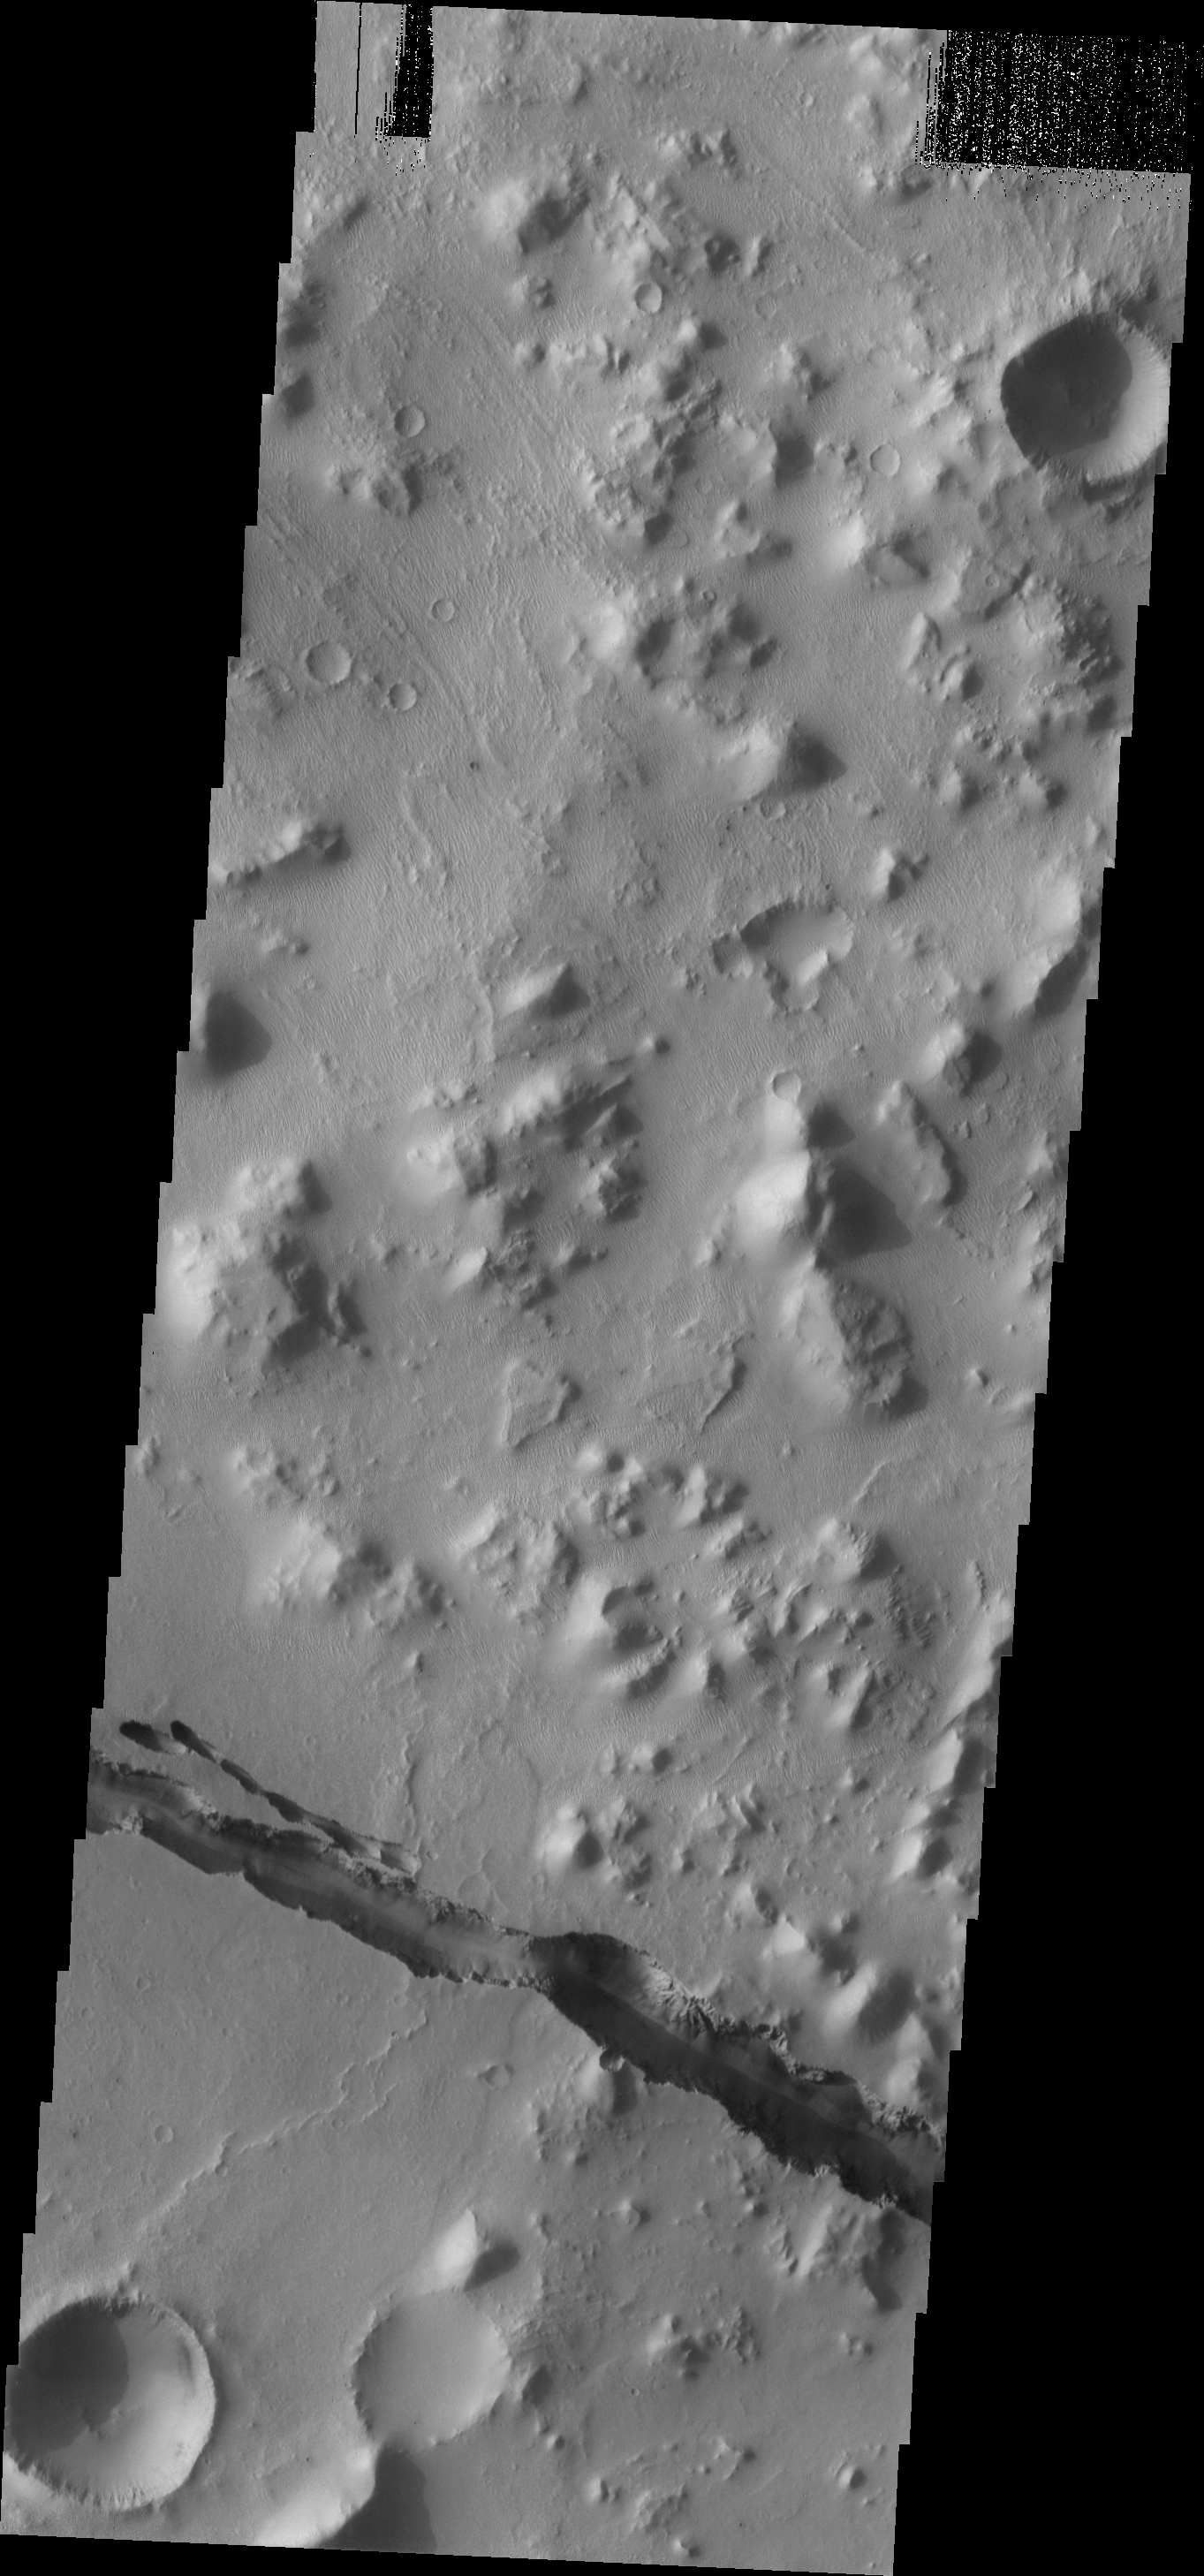

Cerberus Fossae

The depression seen in this image is part of the fracture system called Cerberus Fossae. The fossae cut through hills as well as plains materials.

Image information: VIS instrument. Latitude 10.4N, Longitude 159.9E. 18 meter/pixel resolution.

Please see the THEMIS Data Citation Note for details on crediting THEMIS images.

Note: this THEMIS visual image has not been radiometrically nor geometrically calibrated for this preliminary release. An empirical correction has been performed to remove instrumental effects. A linear shift has been applied in the cross-track and down-track direction to approximate spacecraft and planetary motion. Fully calibrated and geometrically projected images will be released through the Planetary Data System in accordance with Project policies at a later time.

NASA’s Jet Propulsion Laboratory manages the 2001 Mars Odyssey mission for NASA’s Office of Space Science, Washington, D.C. The Thermal Emission Imaging System (THEMIS) was developed by Arizona State University, Tempe, in collaboration with Raytheon Santa Barbara Remote Sensing. The THEMIS investigation is led by Dr. Philip Christensen at Arizona State University. Lockheed Martin Astronautics, Denver, is the prime contractor for the Odyssey project, and developed and built the orbiter. Mission operations are conducted jointly from Lockheed Martin and from JPL, a division of the California Institute of Technology in Pasadena.

Credit: NASA/JPL/ASU